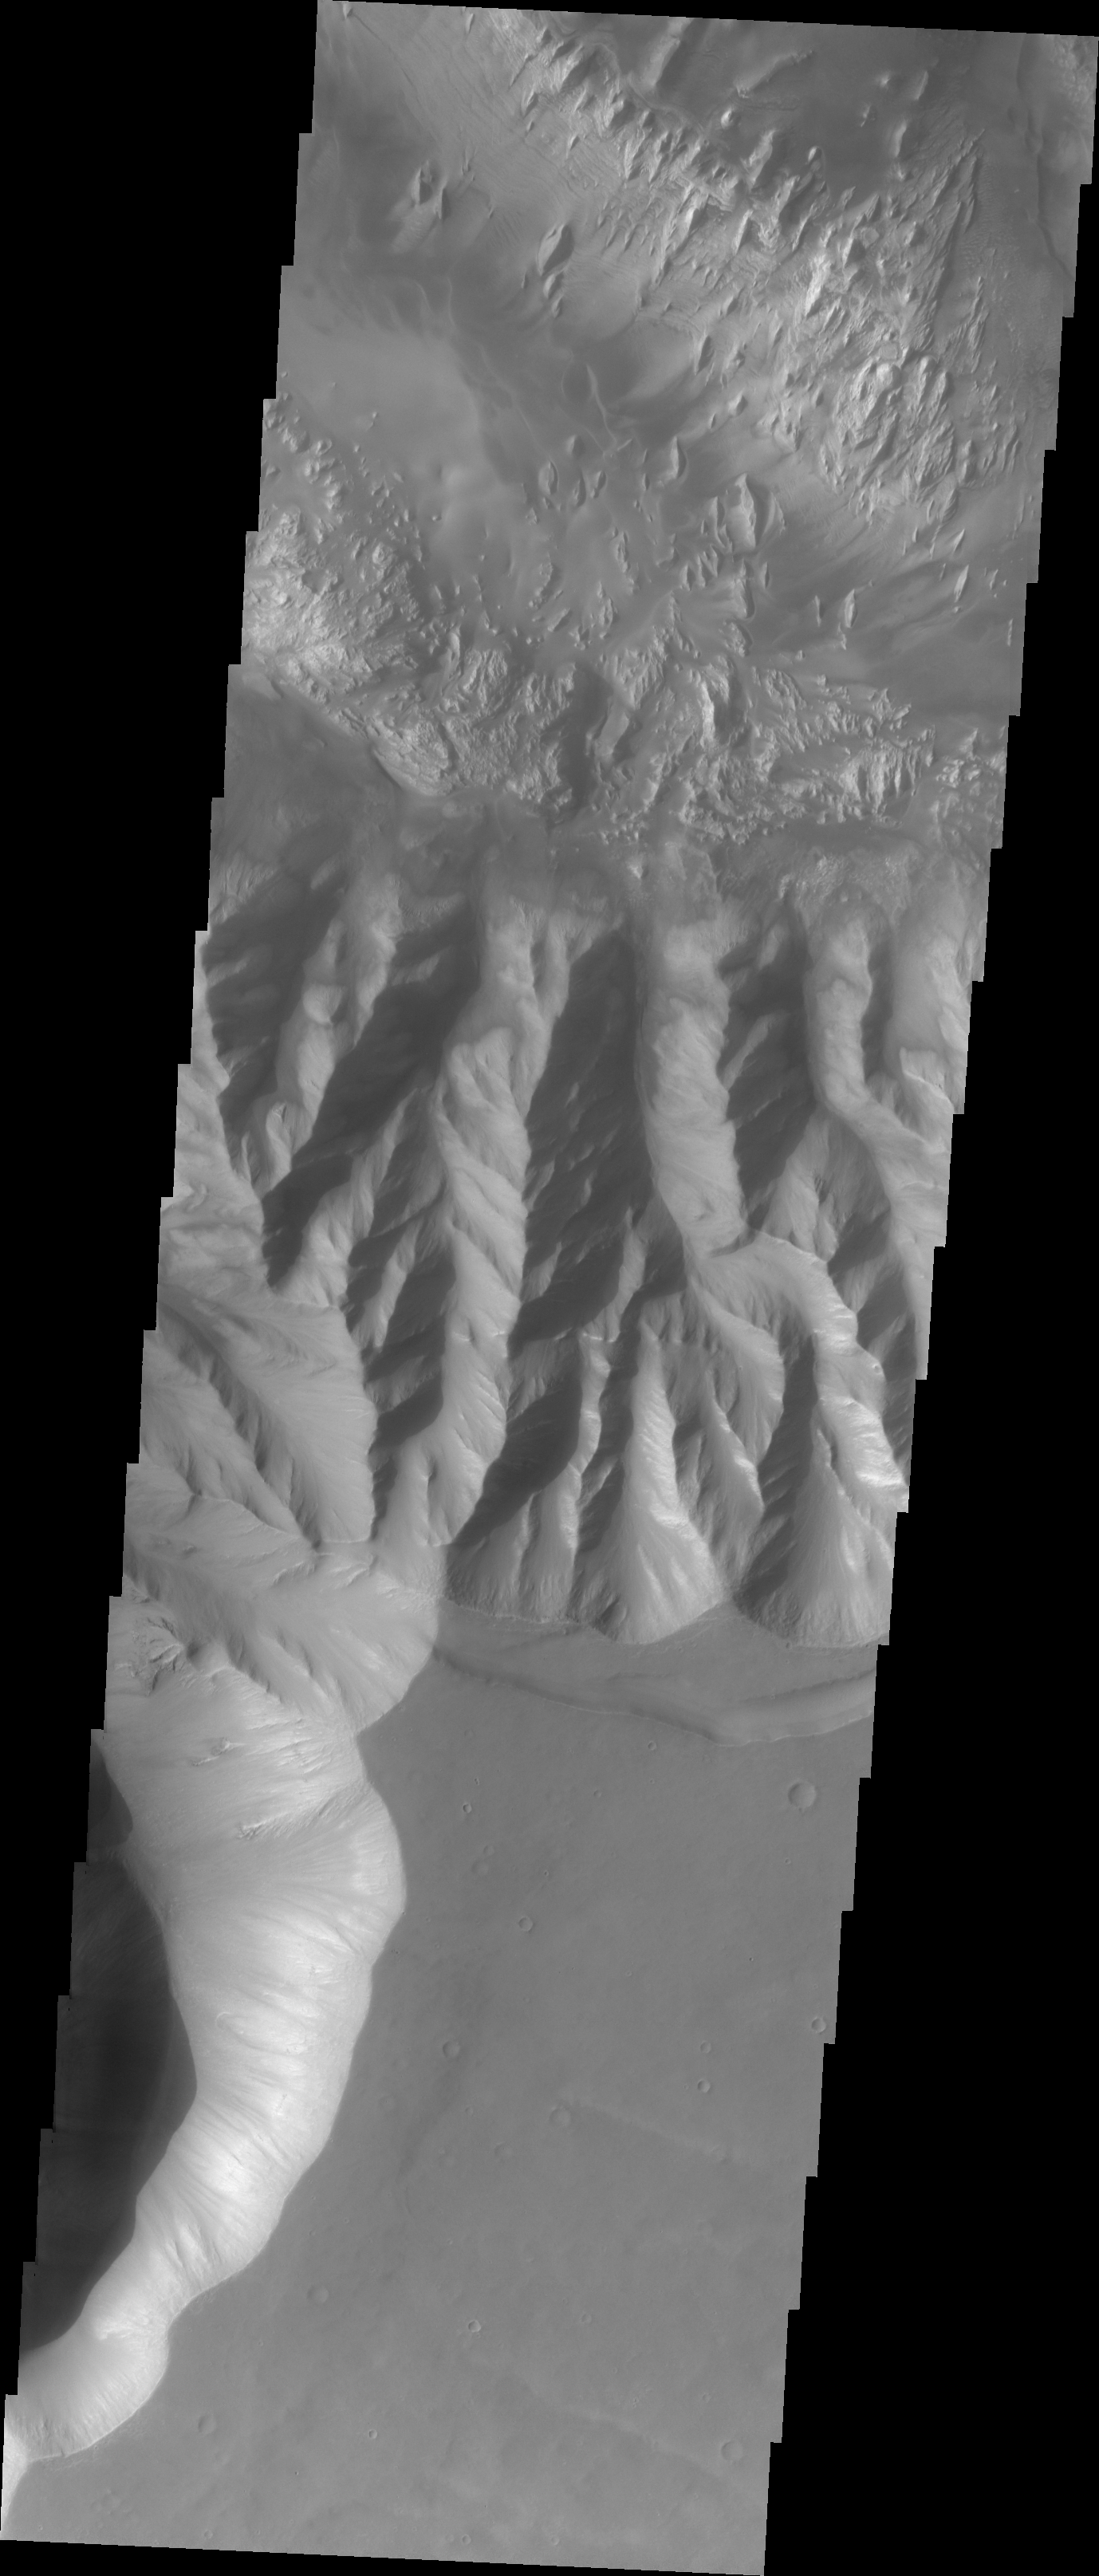

Hebes Chasma

The major Martian dust storm of 2007 filled the sky with dust and produced conditions that prevented the THEMIS VIS camera from being able to image the surface. With no new images being acquired, we’ve dug into the archive to highlight some interesting areas on Mars. The this week’s region is Valles Marineris. Although not directly connected to Vallis Marineris, Hebes Chasma parallels the main canyon system. Hebes Chasma also contains complex layered deposits that have been modified by wind action.

Image information: VIS instrument. Latitude -1.7N, Longitude 284.7E. 18 meter/pixel resolution.

Please see the THEMIS Data Citation Note for details on crediting THEMIS images.

Note: this THEMIS visual image has not been radiometrically nor geometrically calibrated for this preliminary release. An empirical correction has been performed to remove instrumental effects. A linear shift has been applied in the cross-track and down-track direction to approximate spacecraft and planetary motion. Fully calibrated and geometrically projected images will be released through the Planetary Data System in accordance with Project policies at a later time.

NASA’s Jet Propulsion Laboratory manages the 2001 Mars Odyssey mission for NASA’s Office of Space Science, Washington, D.C. The Thermal Emission Imaging System (THEMIS) was developed by Arizona State University, Tempe, in collaboration with Raytheon Santa Barbara Remote Sensing. The THEMIS investigation is led by Dr. Philip Christensen at Arizona State University. Lockheed Martin Astronautics, Denver, is the prime contractor for the Odyssey project, and developed and built the orbiter. Mission operations are conducted jointly from Lockheed Martin and from JPL, a division of the California Institute of Technology in Pasadena.

Credit: NASA/JPL/ASU